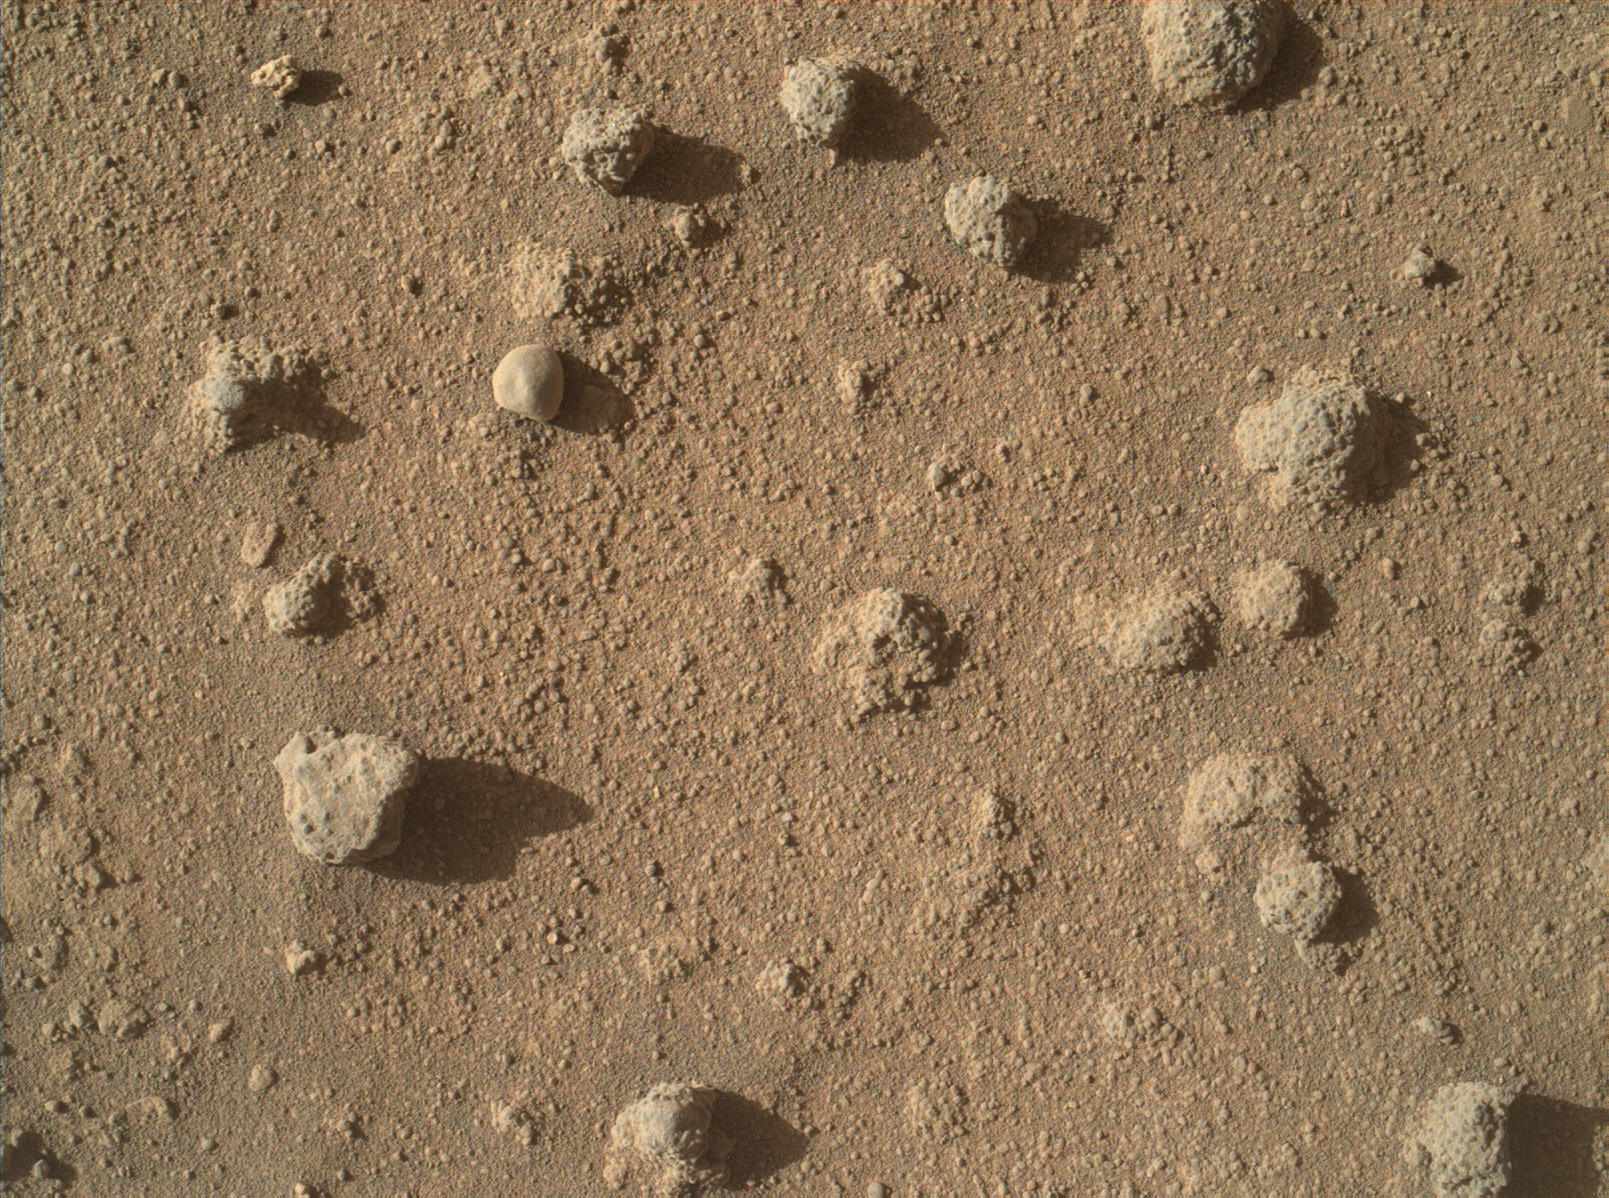

Nodules of Cemented Sand Grains Within Martian Sandstone

This view shows nodules exposed in sandstone that is part of the Stimson geological unit on Mount Sharp, Mars. The nodules can be seen to consist of grains of sand cemented together.

The Mars Hands Lens Imager (MAHLI) camera at the end of the robotic arm on NASA’s Curiosity Mars rover took this close-up image on March 10, 2016, during the 1,277th Martian day, or sol, of the rover’s work on Mars. The view covers a portion of the foreground of a scene (PIA20322) recorded by Curiosity’s Mast Camera (Mastcam) the preceding day.

The nodules are about the size of garbanzo beans. Researchers are using Curiosity to investigate what the composition and texture may disclose about an ancient wet environment in which fluids may have circulated through the rock and cemented these nodules together more strongly than the surrounding sandstone.

MAHLI was built by Malin Space Science Systems, San Diego. NASA’s Jet Propulsion Laboratory, a division of the California Institute of Technology in Pasadena, manages the Mars Science Laboratory Project for the NASA Science Mission Directorate, Washington. JPL designed and built the project’s Curiosity rover.

Credit: NASA/JPL-Caltech/MSSS